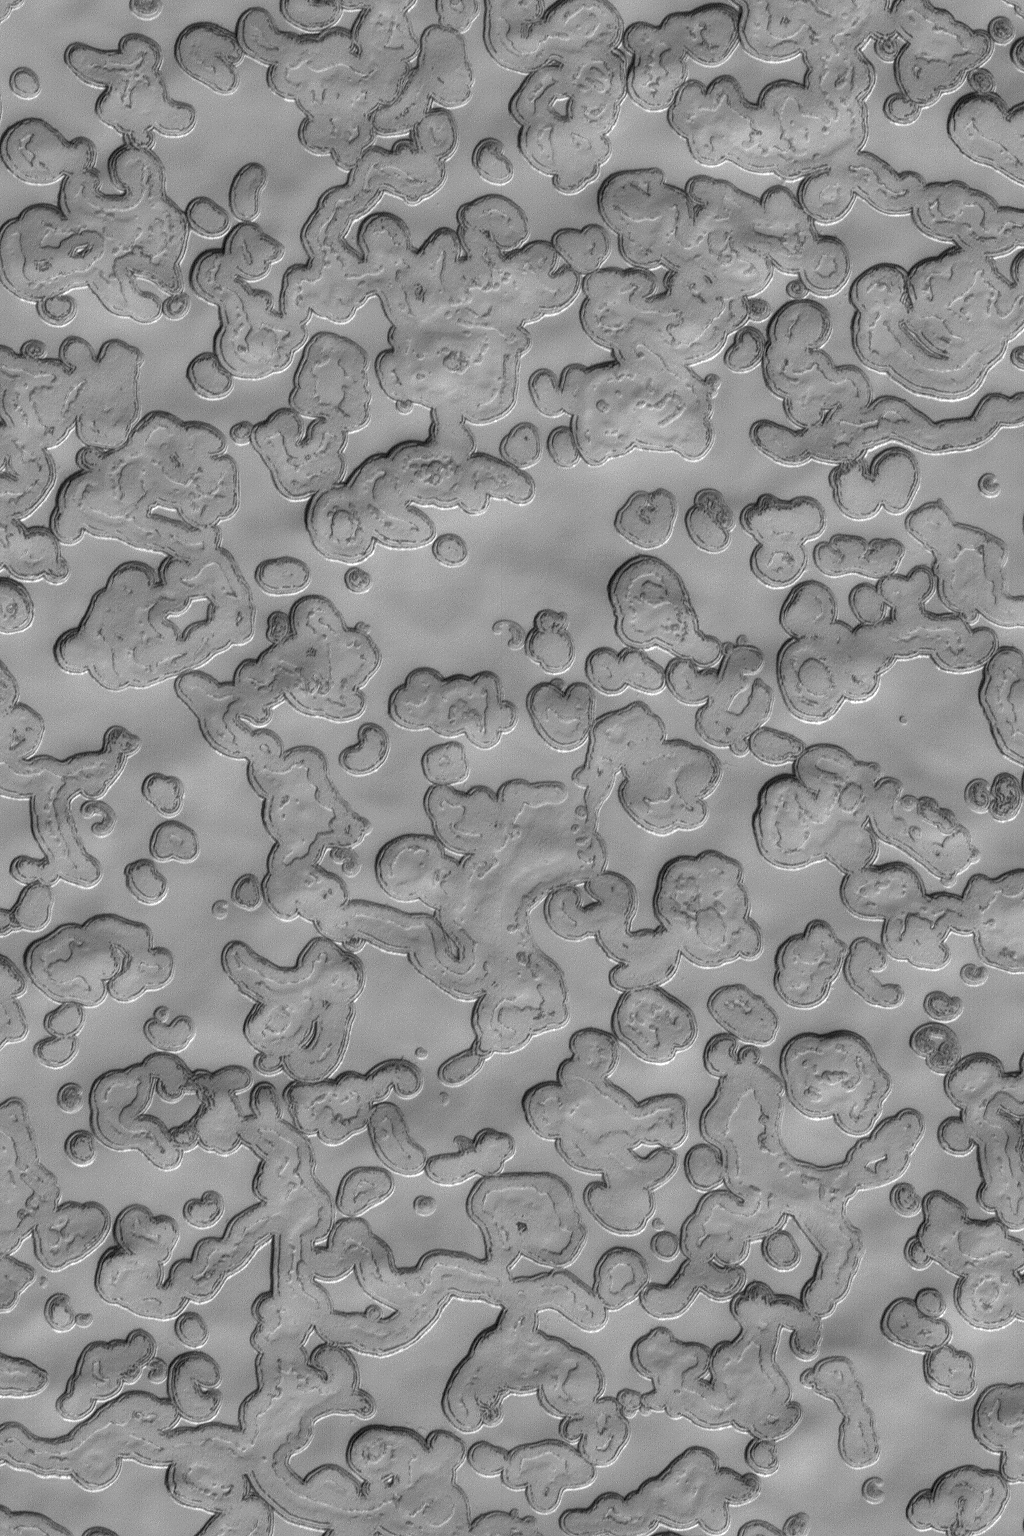

Carbon Dioxide Landscape

7 July 2004
This Mars Global Surveyor (MGS) Mars Orbiter Camera (MOC) image shows a mid-summer view of the south polar residual cap at full MOC resolution, 1.5 m (5 ft) per pixel. During each of the three summers since the start of the MGS mapping mission in March 1999, the scarps that form mesas and pits in the “Swiss cheese”-like south polar terrain have retreated an average of about 3 meters (~1 yard). The material is frozen carbon dioxide; another 3 meters or so of each scarp is expected to be removed during the next summer, in late 2005. This image is located near 86.0°S, 350.8°W, and covers an area about 1.5 km (0.9 mi) wide. Sunlight illuminates the scene from the top/upper left.

Credit: NASA/JPL/Malin Space Science Systems